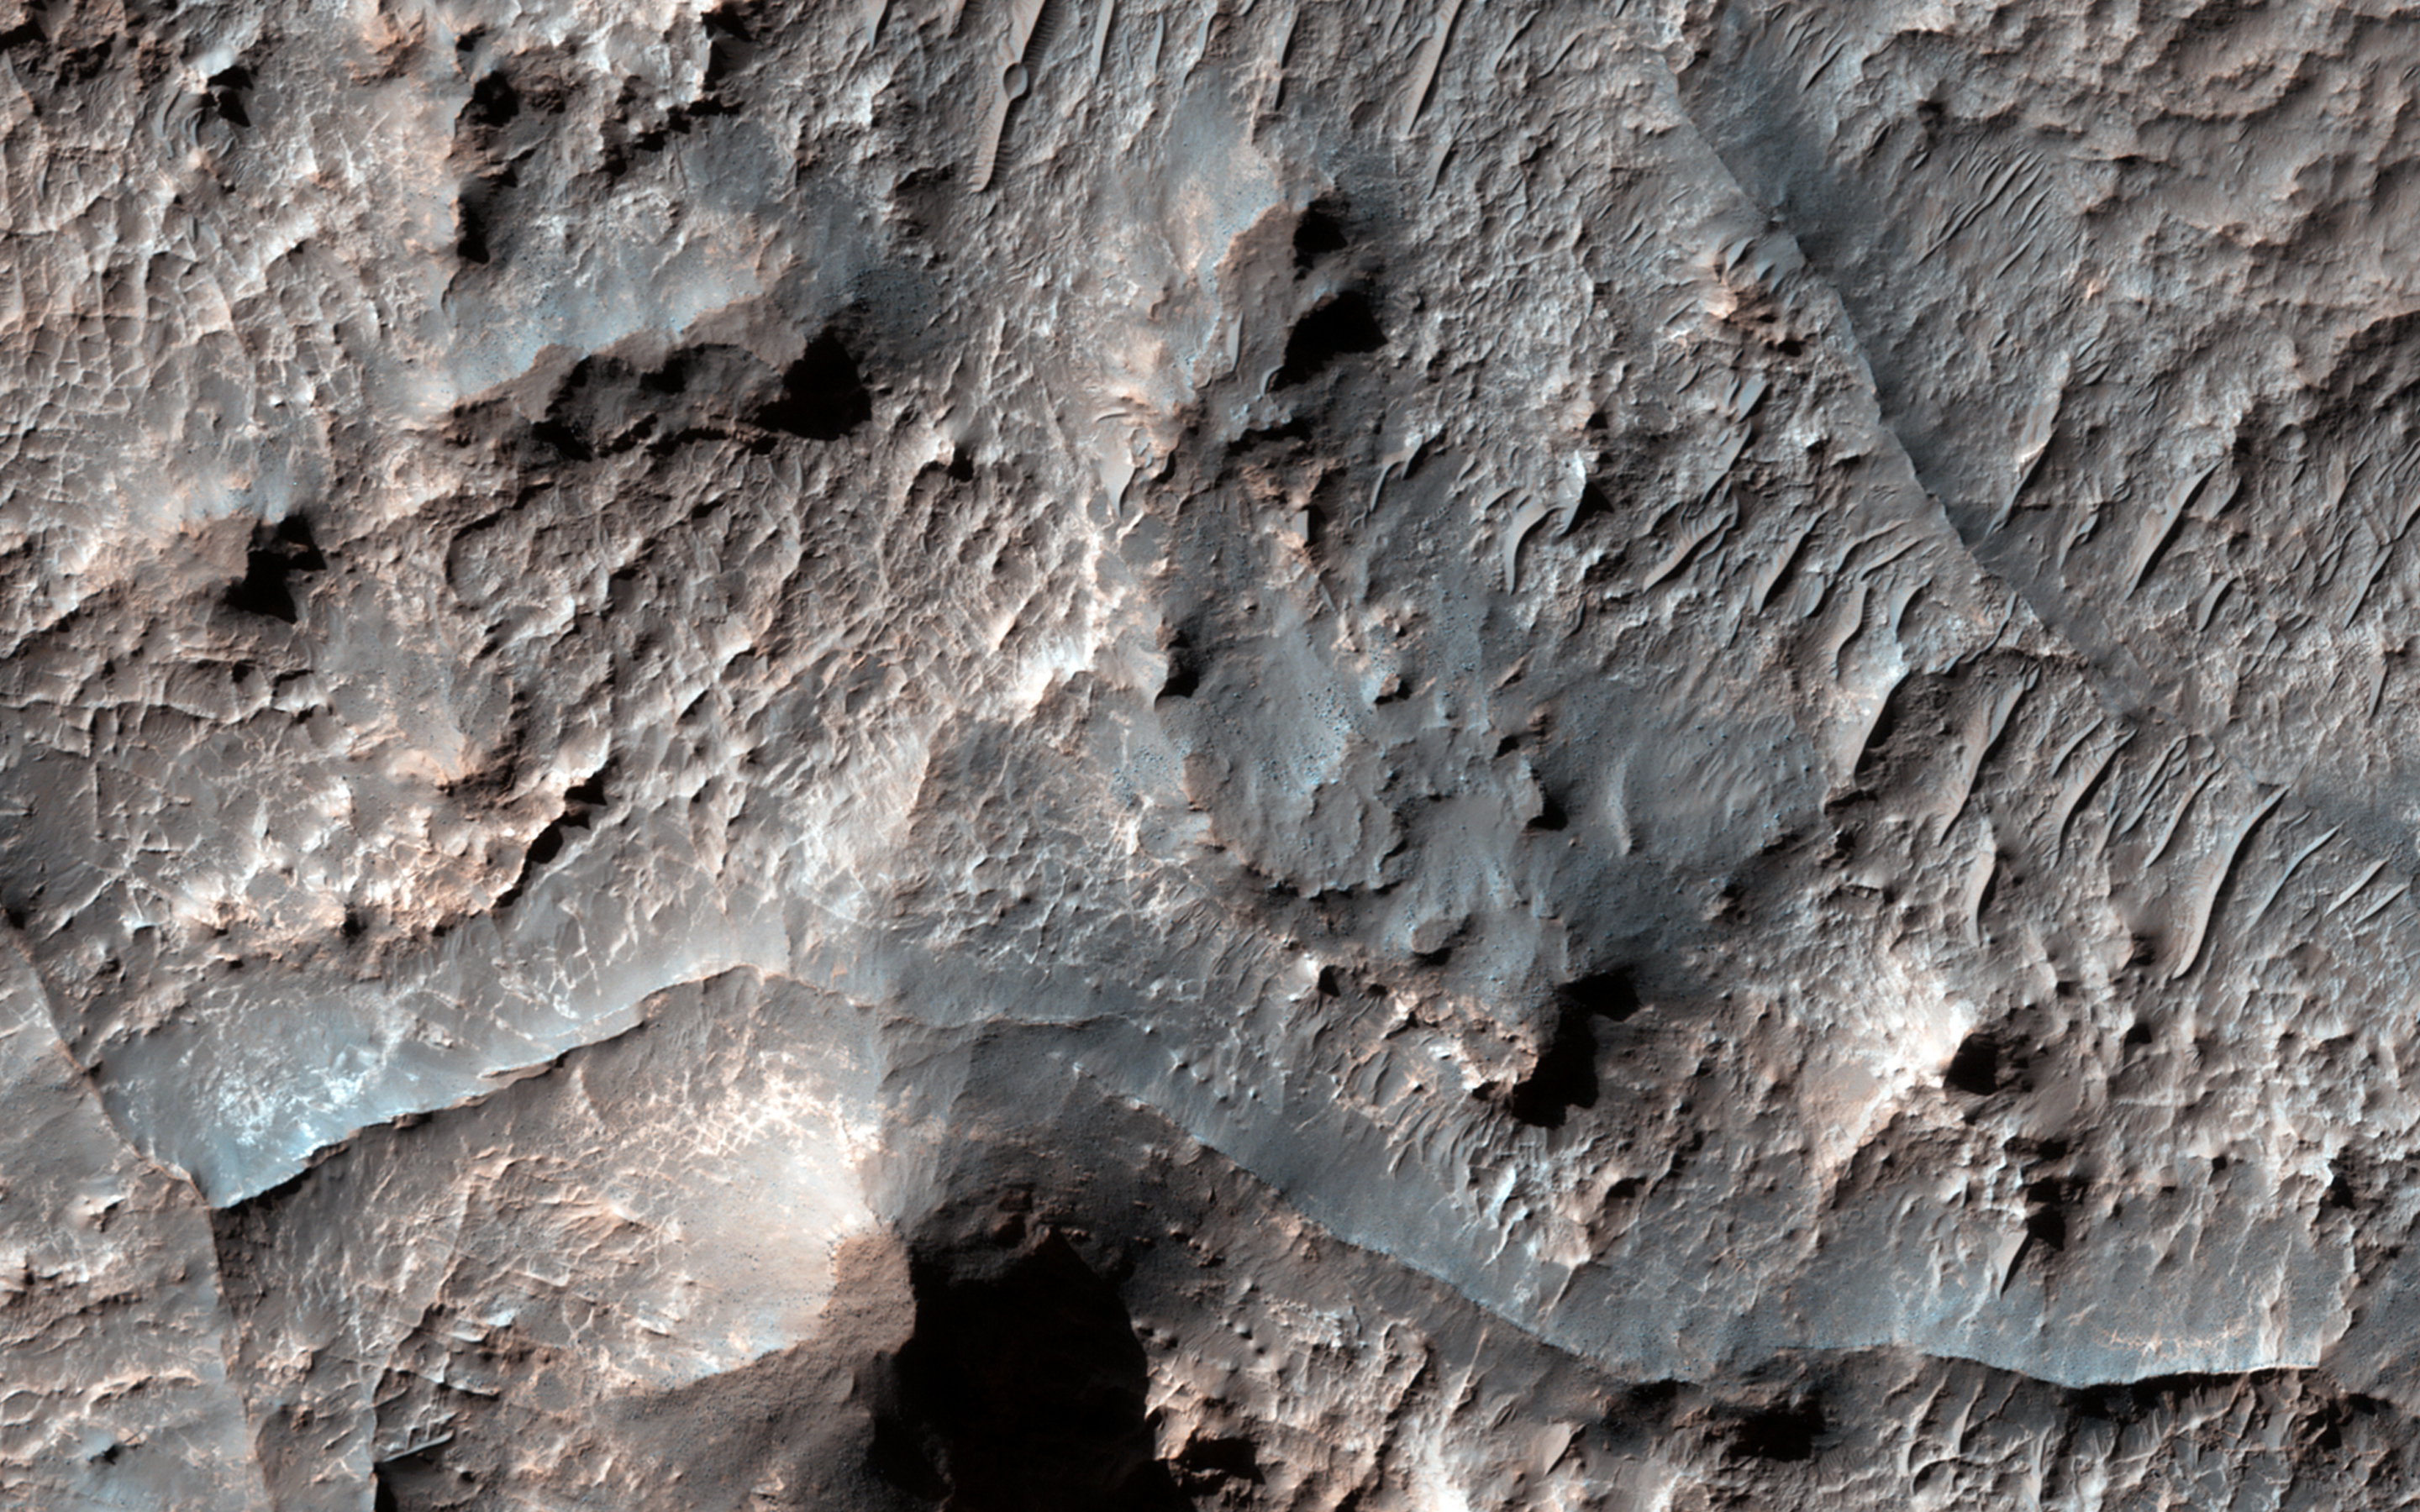

Ridges in Eridania Basin

Eridania Basin, located at the head of Ma’adim Vallis, has mounting geomorphic and spectral evidence that it may have been the site of an ancient inland sea.

This site presents interesting mineralogical and geological evidence for the past existence of a large aqueous system on Mars that could have been long lived, and may have been well suited for ancient life, and almost certainly contains important clues about the ancient climate.

In this HiRISE image, there are numerous dark ridges against a brighter substrate. These ridges could be cemented and topographically inverted fractures, although other origins (such as eskers, channels, or volcanic dikes) cannot be ruled out. One way to produce these ridges would be when fluids moved through the fractures, causing cementation and hardening. Later, erosion removed the softer rocks surrounding the fractures, while the more resistant cemented materials within the fractures were left standing higher, thus appearing inverted.

HiRISE is one of six instruments on NASA’s Mars Reconnaissance Orbiter. The University of Arizona, Tucson, operates HiRISE, which was built by Ball Aerospace & Technologies Corp., Boulder, Colo. NASA’s Jet Propulsion Laboratory, a division of the California Institute of Technology in Pasadena, manages the Mars Reconnaissance Orbiter Project for NASA’s Science Mission Directorate, Washington.

Credit: NASA/JPL-Caltech/Univ. of Arizona